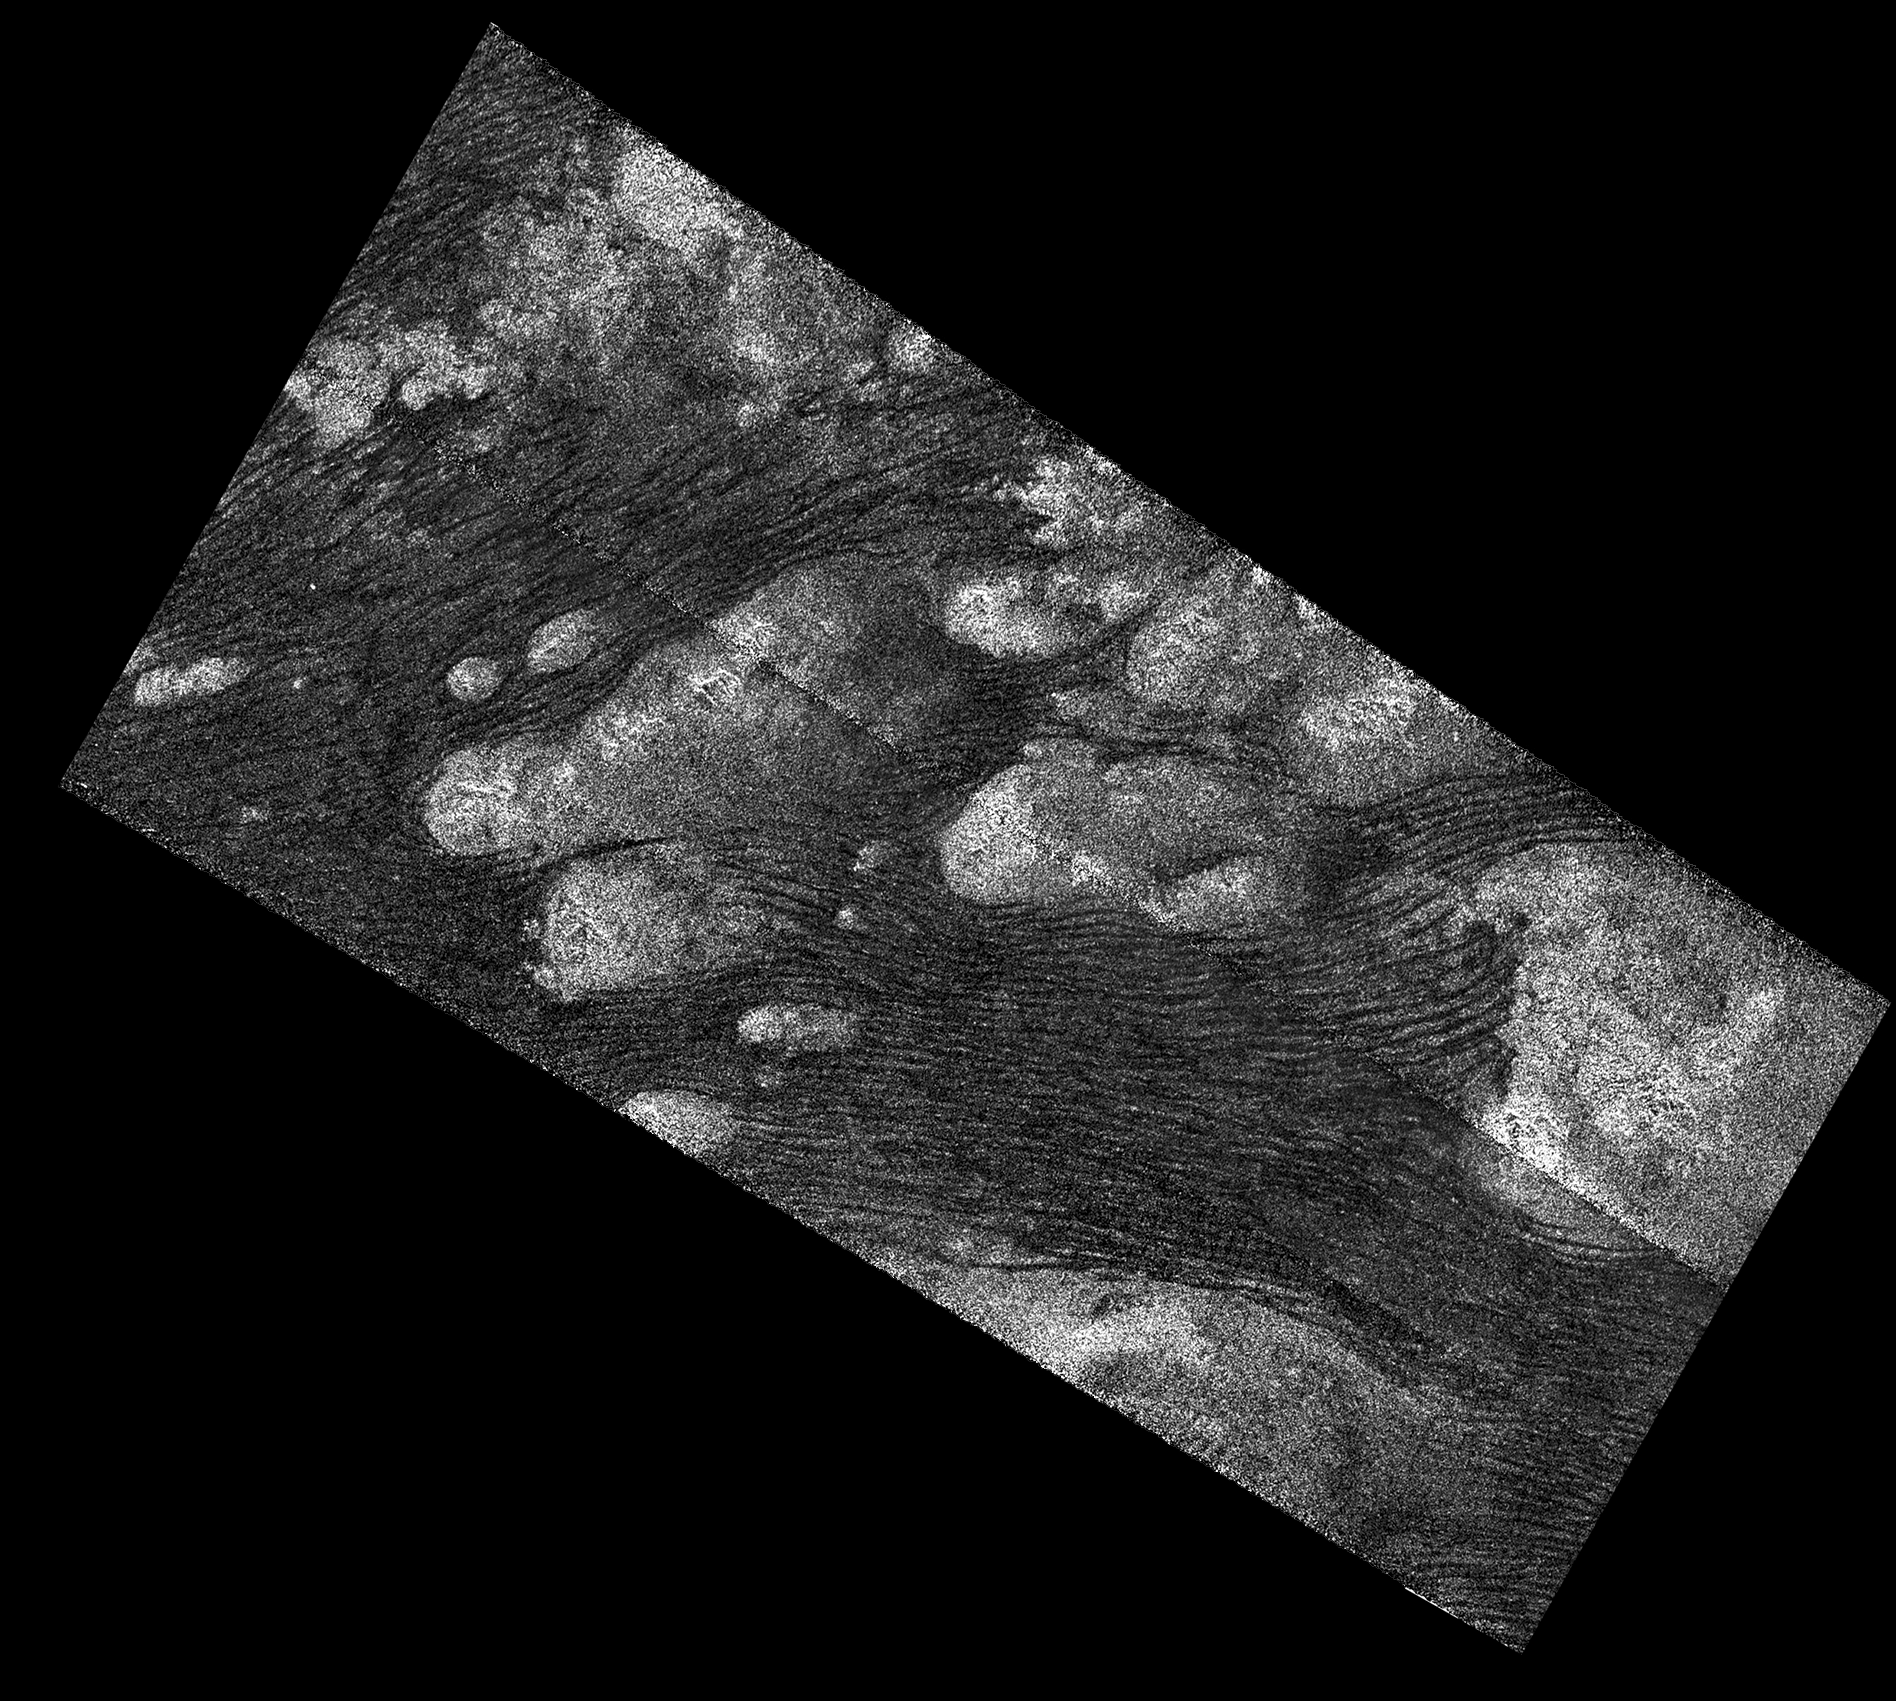

Flowing Dunes of Shangri-La

Annotated Image

The Shangri-La Sand Sea on Titan is shown in this image from the Synthetic Aperture radar (SAR) on NASA’s Cassini spacecraft. See PIA20711 for an alternate version of this image using a different processing technique.

Hundreds of sand dunes are visible as dark lines snaking across the surface. These dunes display patterns of undulation and divergence around elevated mountains (which appear bright to the radar), thereby showing the direction of wind and sand transport on the surface.

Sands being carried from left to right (west to east) cannot surmount the tallest obstacles; instead, they are directed through chutes and canyons between the tall features, evident in thin, blade-like, isolated dunes between bright some features. Once sands have passed around the obstacles, they resume their downwind course, at first collecting into small, patchy dunes and then organizing into larger, more pervasive linear forms, before being halted once again by obstacles.

These patterns reveal the effects not only of wind — perhaps even modern winds if the dunes are actively moving today — but also the effects of underlying bedrock and surrounding topography.

Dunes across the solar system aid in our understanding of underlying topography, winds and climate, past and present. Similar patterns can be seen in dunes of the Great Sandy Desert in Australia, where dunes undulate broadly across the uneven terrain and are halted at the margins of sand-trapping lakes. The dune orientations correlate generally with the direction of current trade winds, and reveal that winds must have been similar back when the dunes formed, during the Pleistocene glacial and interglacial periods.

An annotated version of this radar image is also available. North on Titan is up in the image. Radar illuminates the scene from upper right at a 27-degree incidence angle.

Credit: NASA/JPL-Caltech/ASI